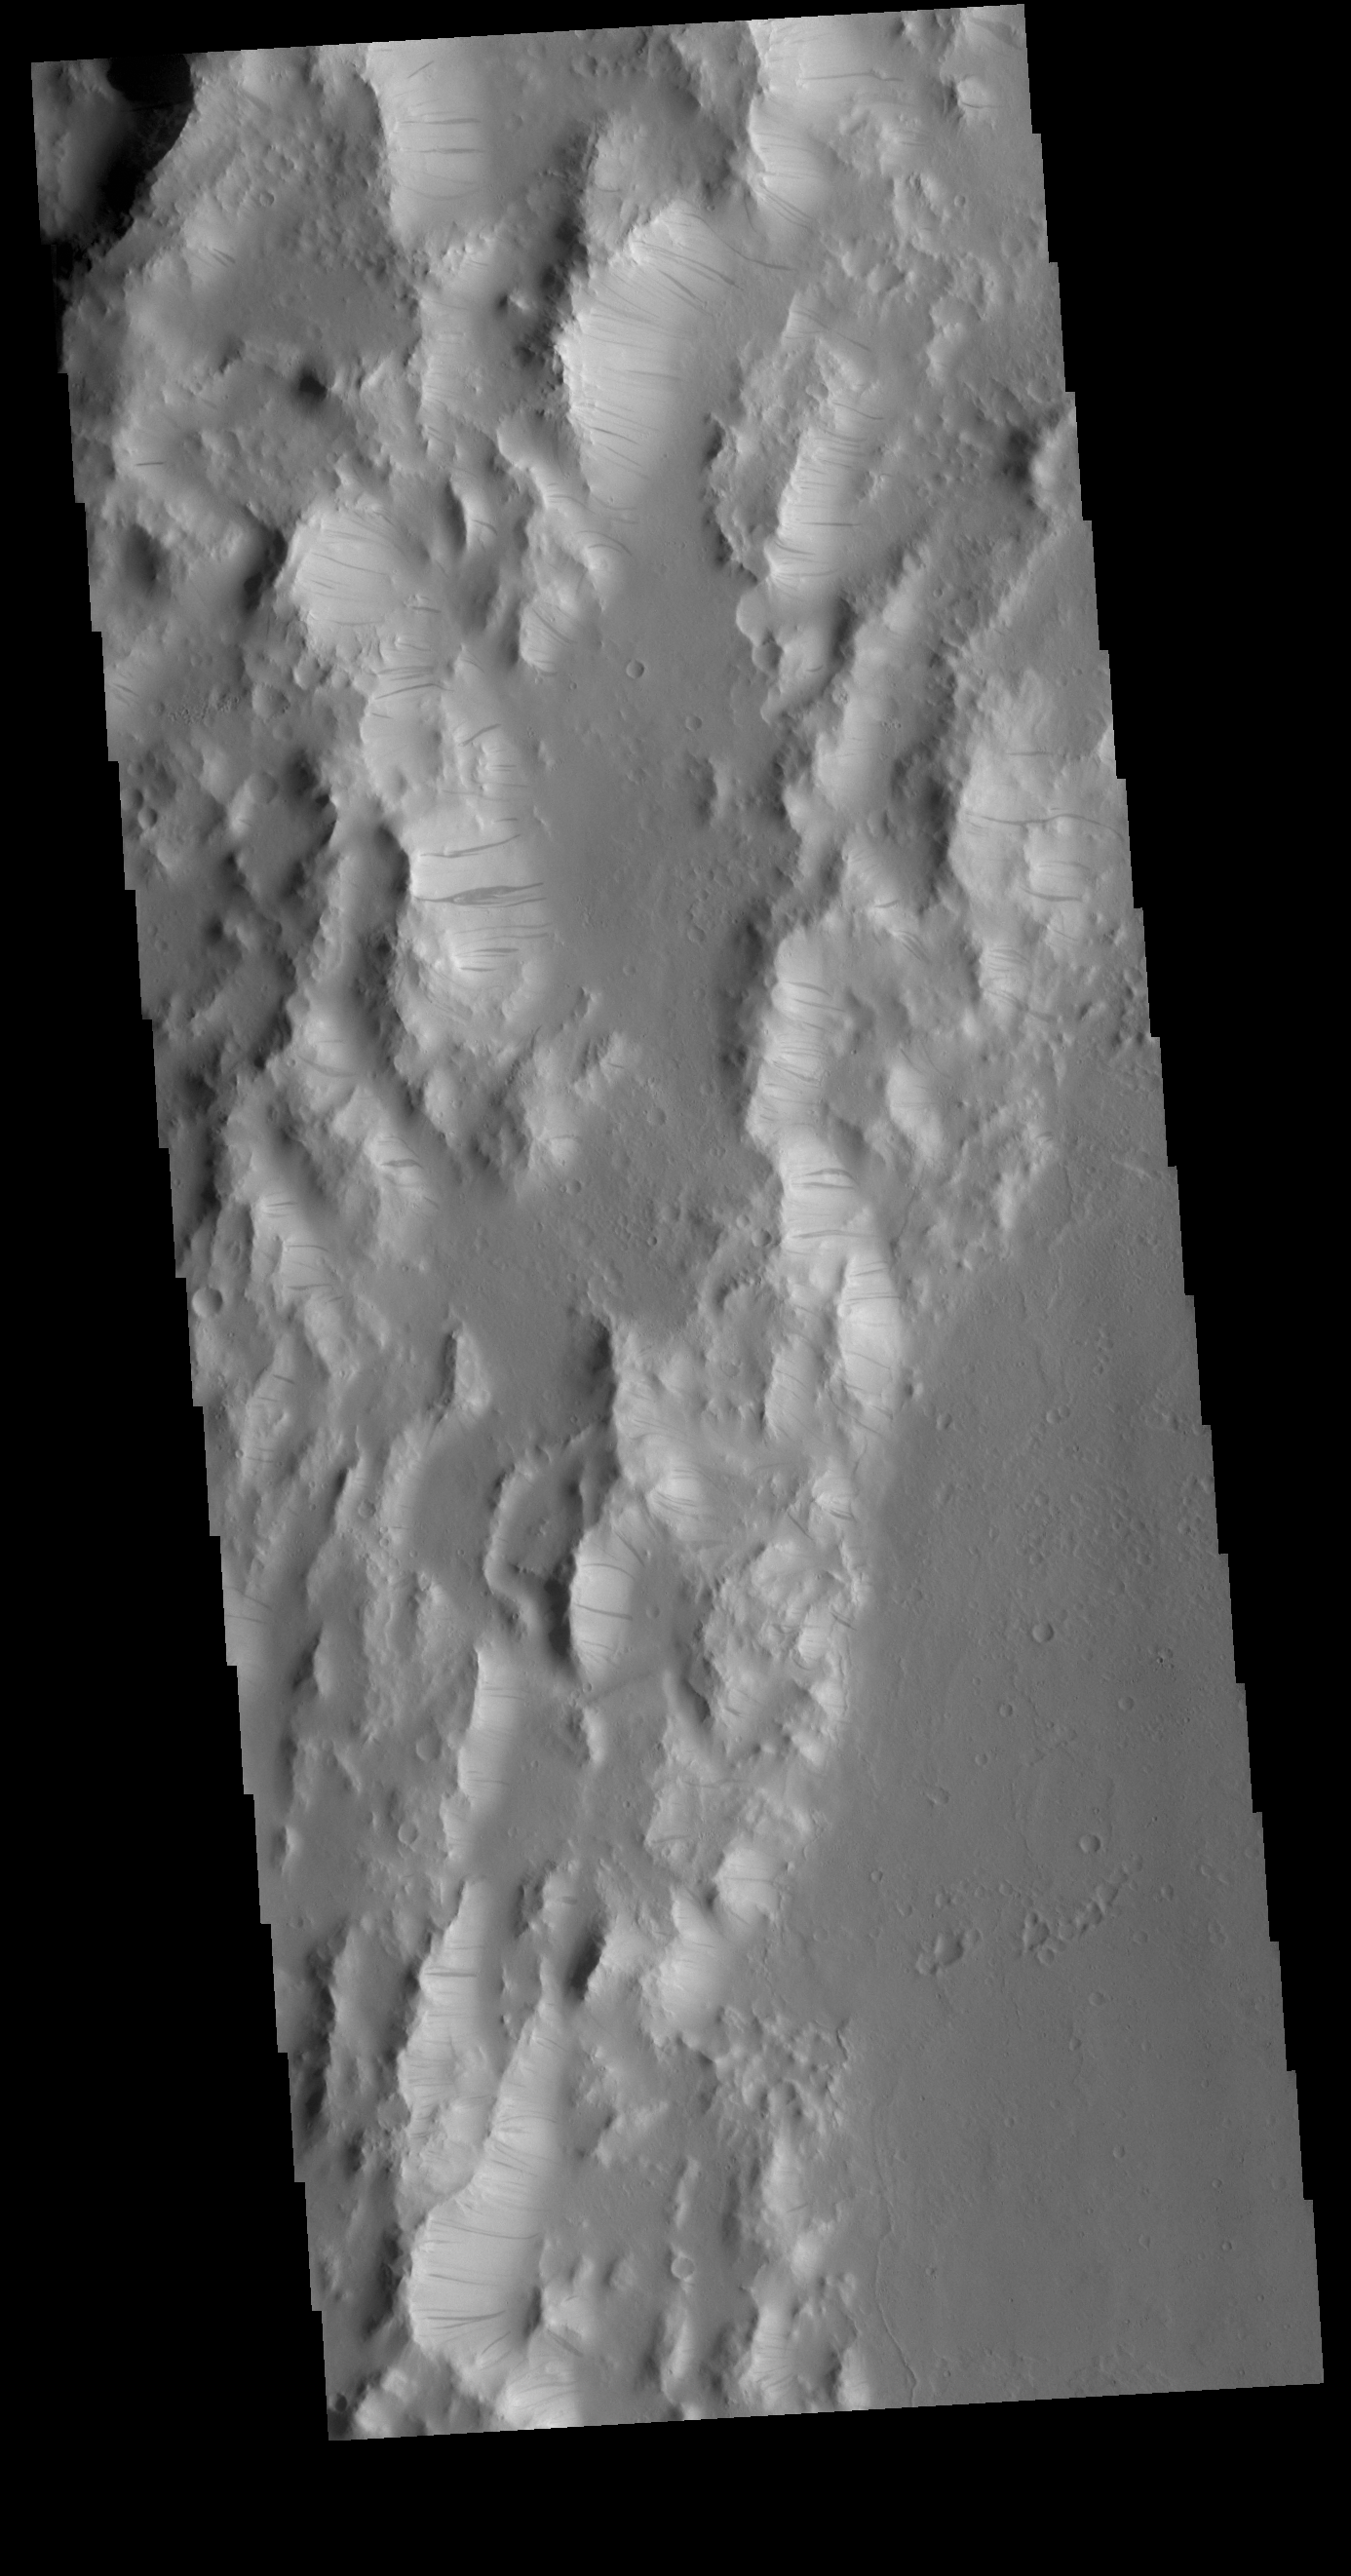

Orcus Patera

Today’s VIS image is located on the western margin of Orcus Patera. Dark slope streaks are present on most ridges in the image. Formation of these features is linked to a change in the surface, either removal of the dusty surface revealing darker rock beneath the dust, or a volatile flow along the cliff face.

Credit: NASA/JPL-Caltech/ASU